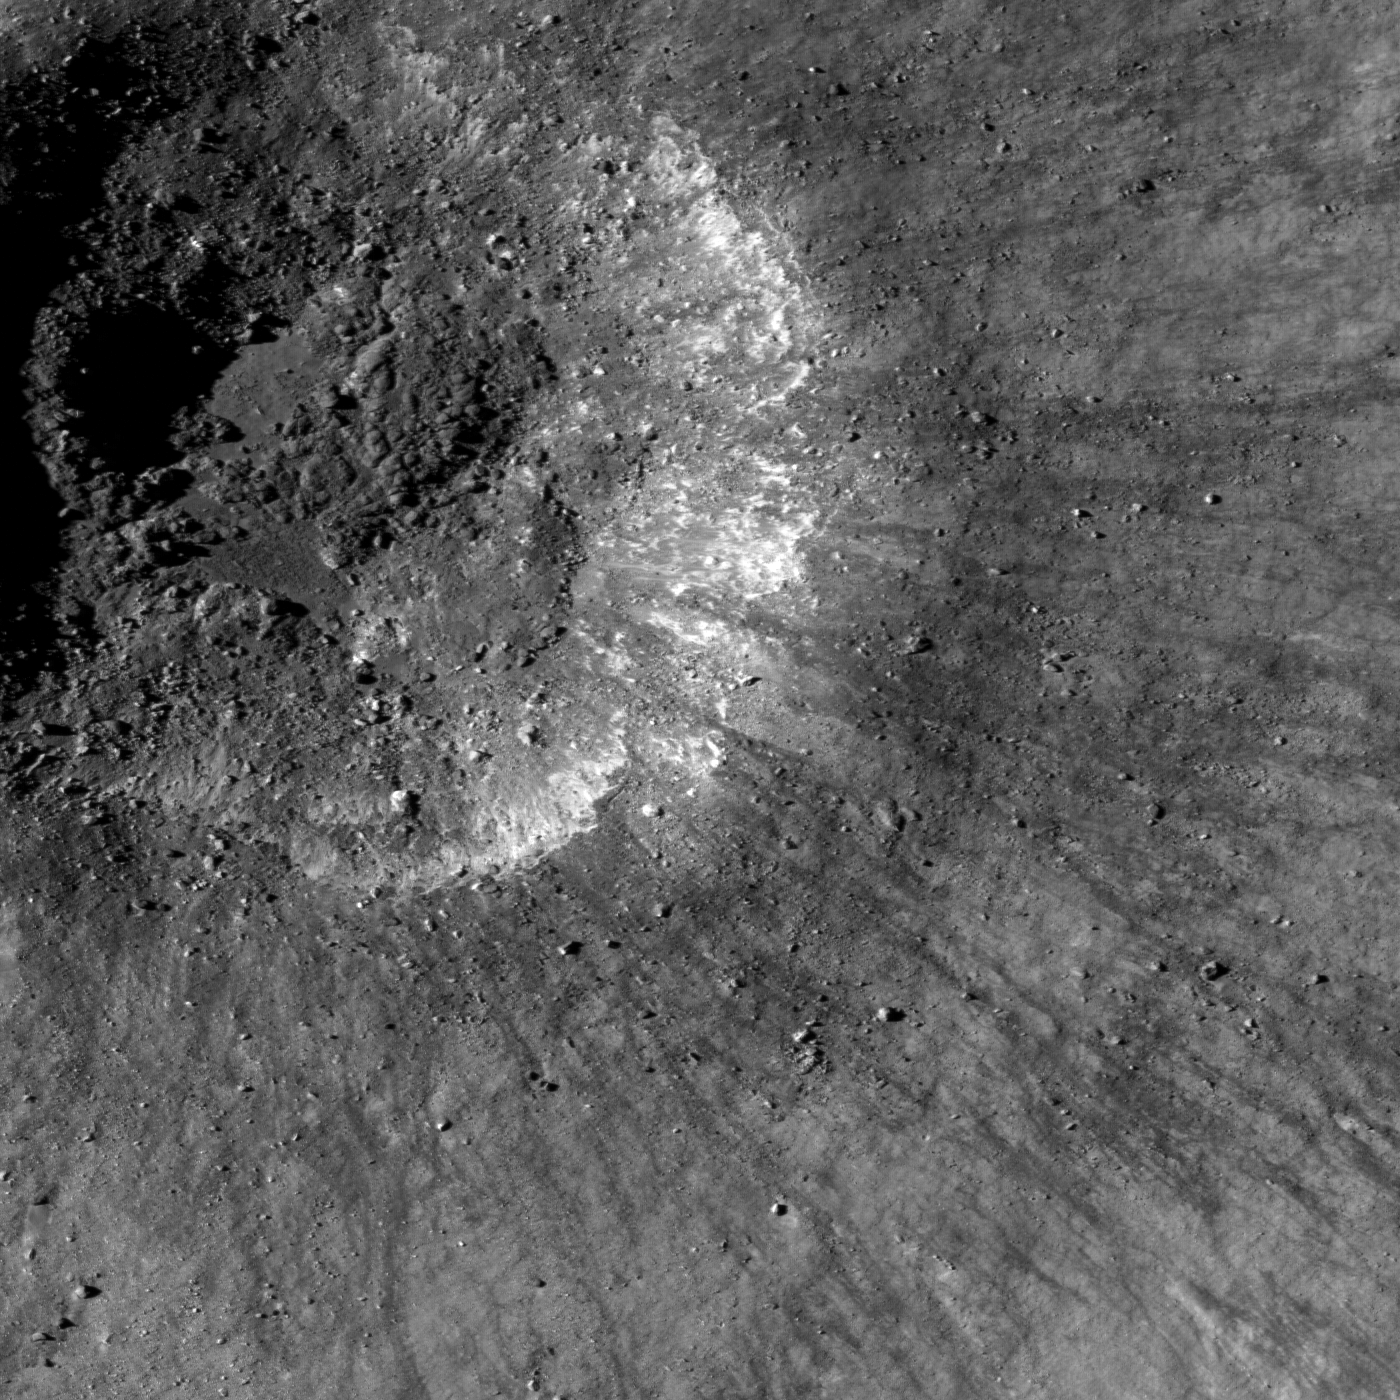

Recent Impact

A very young impact crater in Balmer basin. The dark streamers are impact melt splashes thrown out during the crater formation, image 1302 meters wide.

When you look at the Moon, you’ll notice right away that the Moon is covered with impact craters. The size of an impact crater is related to the size of the asteroid or comet that struck the Moon. Smaller impacts happen much more frequently than large impacts, so the Moon has many small craters. Smaller impact craters also tend to be younger than larger impact craters because they are easily destroyed during the formation of other craters. This unnamed crater is notable for several distinct features. It is not circular in form like most impact craters, perhaps due to a pre-existing crater on the surface or a weakness in the subsurface. The dark streamers are the result of rock that was melted during the impact that was sprayed out as part of the ejecta. The jumbled floor is made of rock broken during the impact mixed with impact melt and soil and has probably changed little since the crater formed.

NASA’s Goddard Space Flight Center built and manages the mission for the Exploration Systems Mission Directorate at NASA Headquarters in Washington. The Lunar Reconnaissance Orbiter Camera was designed to acquire data for landing site certification and to conduct polar illumination studies and global mapping. Operated by Arizona State University, the LROC facility is part of the School of Earth and Space Exploration (SESE). LROC consists of a pair of narrow-angle cameras (NAC) and a single wide-angle camera (WAC). The mission is expected to return over 70 terabytes of image data.

Credit: NASA/GSFC/Arizona State University